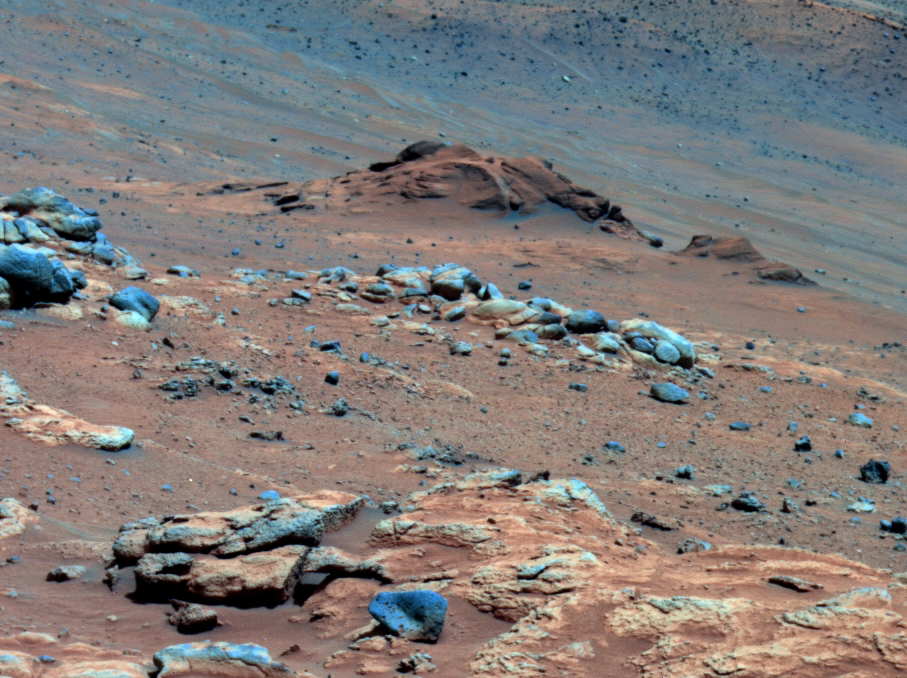

Carbonate-Containing Martian Rocks, False Color

Annotated Version

Lengthy detective work with data NASA’s Mars Exploration Rover Spirit collected in late 2005 has confirmed that an outcrop called “Comanche” contains a mineral indicating that a past environment was wet and non-acidic, possibly favorable to life.

Spirit used its panoramic camera to capture this view of the Comanche outcrop during the 689th Martian day, or sol, of the rover’s mission on Mars (Dec. 11, 2005). The rover’s Moessbauer spectrometer, miniature thermal emission spectrometer and alpha particle X-ray spectrometer each examined targets on Comanche that month. On June 3, 2010, scientists using data from all three spectrometers reported that about one-fourth of the composition of Comanche is magnesium iron carbonate. That concentration is 10 times higher than for any previously identified carbonate in a Martian rock.

Carbonates originate in wet, near-neutral conditions but dissolve in acid. The find at Comanche is the first unambiguous evidence from either Spirit of its twin, Opportunity, for a past Martian environment that may have been more favorable to life than the wet but acidic conditions indicated by the rovers’ earlier finds.

In this image, Comanche is the dark reddish mound above the center of the view. The image is presented in false color, which makes some differences between materials easier to see. It combines three separate exposures taken through filters admitting wavelengths of 750 nanometers, 530 nanometers and 430 nanometers. The main Comanche outcrop is about 5 meters (16 feet) from left to right from this perspective. The paler material visible at bottom right is part of another outcrop, “Algonquin.”

Credit: NASA/JPL-Caltech/Cornell University